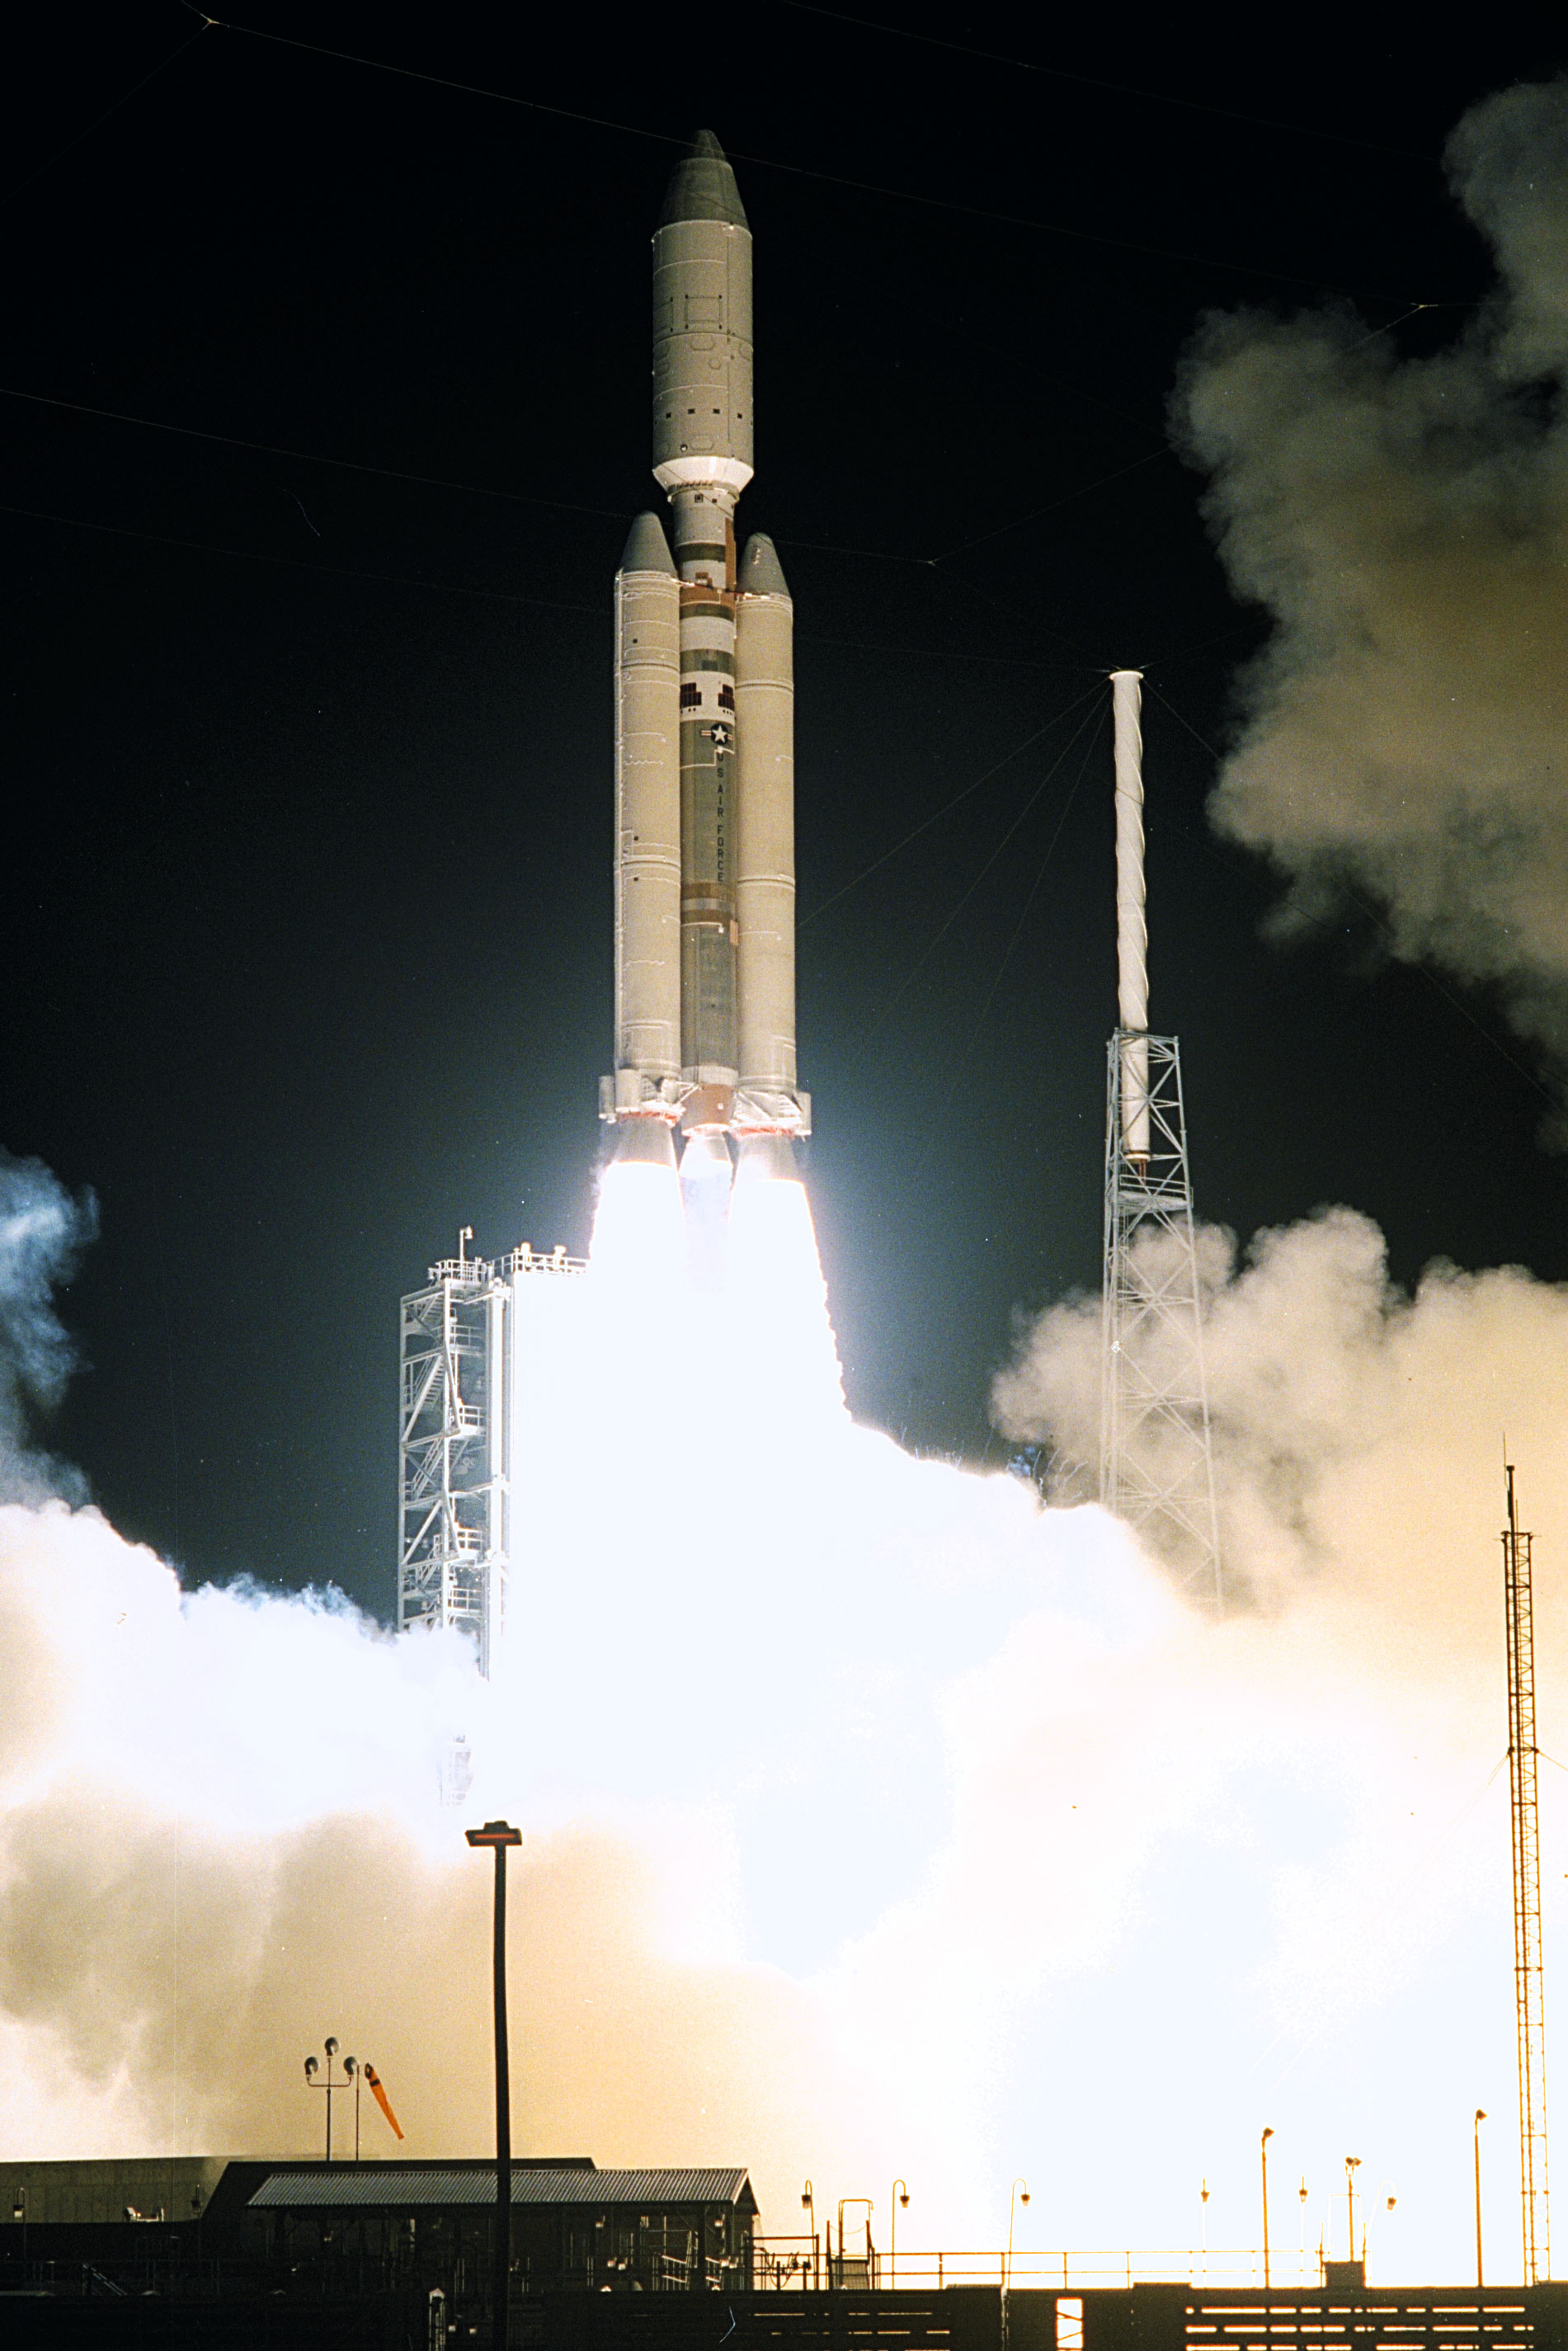

Launch of Cassini Orbiter and Huygens Probe on Titan IV

A seven-year journey to the ringed planet Saturn begins with the liftoff of a Titan IVB/Centaur carrying the Cassini orbiter and its attached Huygens probe. Launch occurred at 4:43 a.m. EDT, Oct. 15, from Launch Complex 40 on Cape Canaveral Air Station. After a 2.2-billion mile journey that will include two swingbys of Venus and one of Earth to gain additional velocity, the two-story tall spacecraft will arrive at Saturn in July 2004. The orbiter will circle the planet for four years, its complement of 12 scientific instruments gathering data about Saturn’s atmosphere, rings and magnetosphere and conducting closeup observations of the Saturnian moons. Huygens, with a separate suite of six science instruments, will separate from Cassini to fly on a ballistic trajectory toward Titan, the only celestial body besides Earth to have an atmosphere rich in nitrogen. Scientists are eager to study further this chemical similarity in hopes of learning more about the origins of our own planet Earth. Huygens will provide the first direct sampling of Titan’s atmospheric chemistry and the first detailed photographs of its surface. The Cassini mission is an international effort involving NASA, the European Space Agency (ESA) and the Italian Space Agency, Agenzia Spaziale Italiana (ASI). The Jet Propulsion Laboratory manages the U.S. contribution to the mission for NASA’s Office of Space Science. The major U.S. contractor is Lockheed Martin, which provided the launch vehicle and upper stage, spacecraft propulsion module and radioisotope thermoelectric generators that will provide power for the spacecraft. The Titan IV/Centaur is a U.S. Air Force launch vehicle, and launch operations were managed by the 45th Space Wing.

Credit: NASA/JPL/KSC